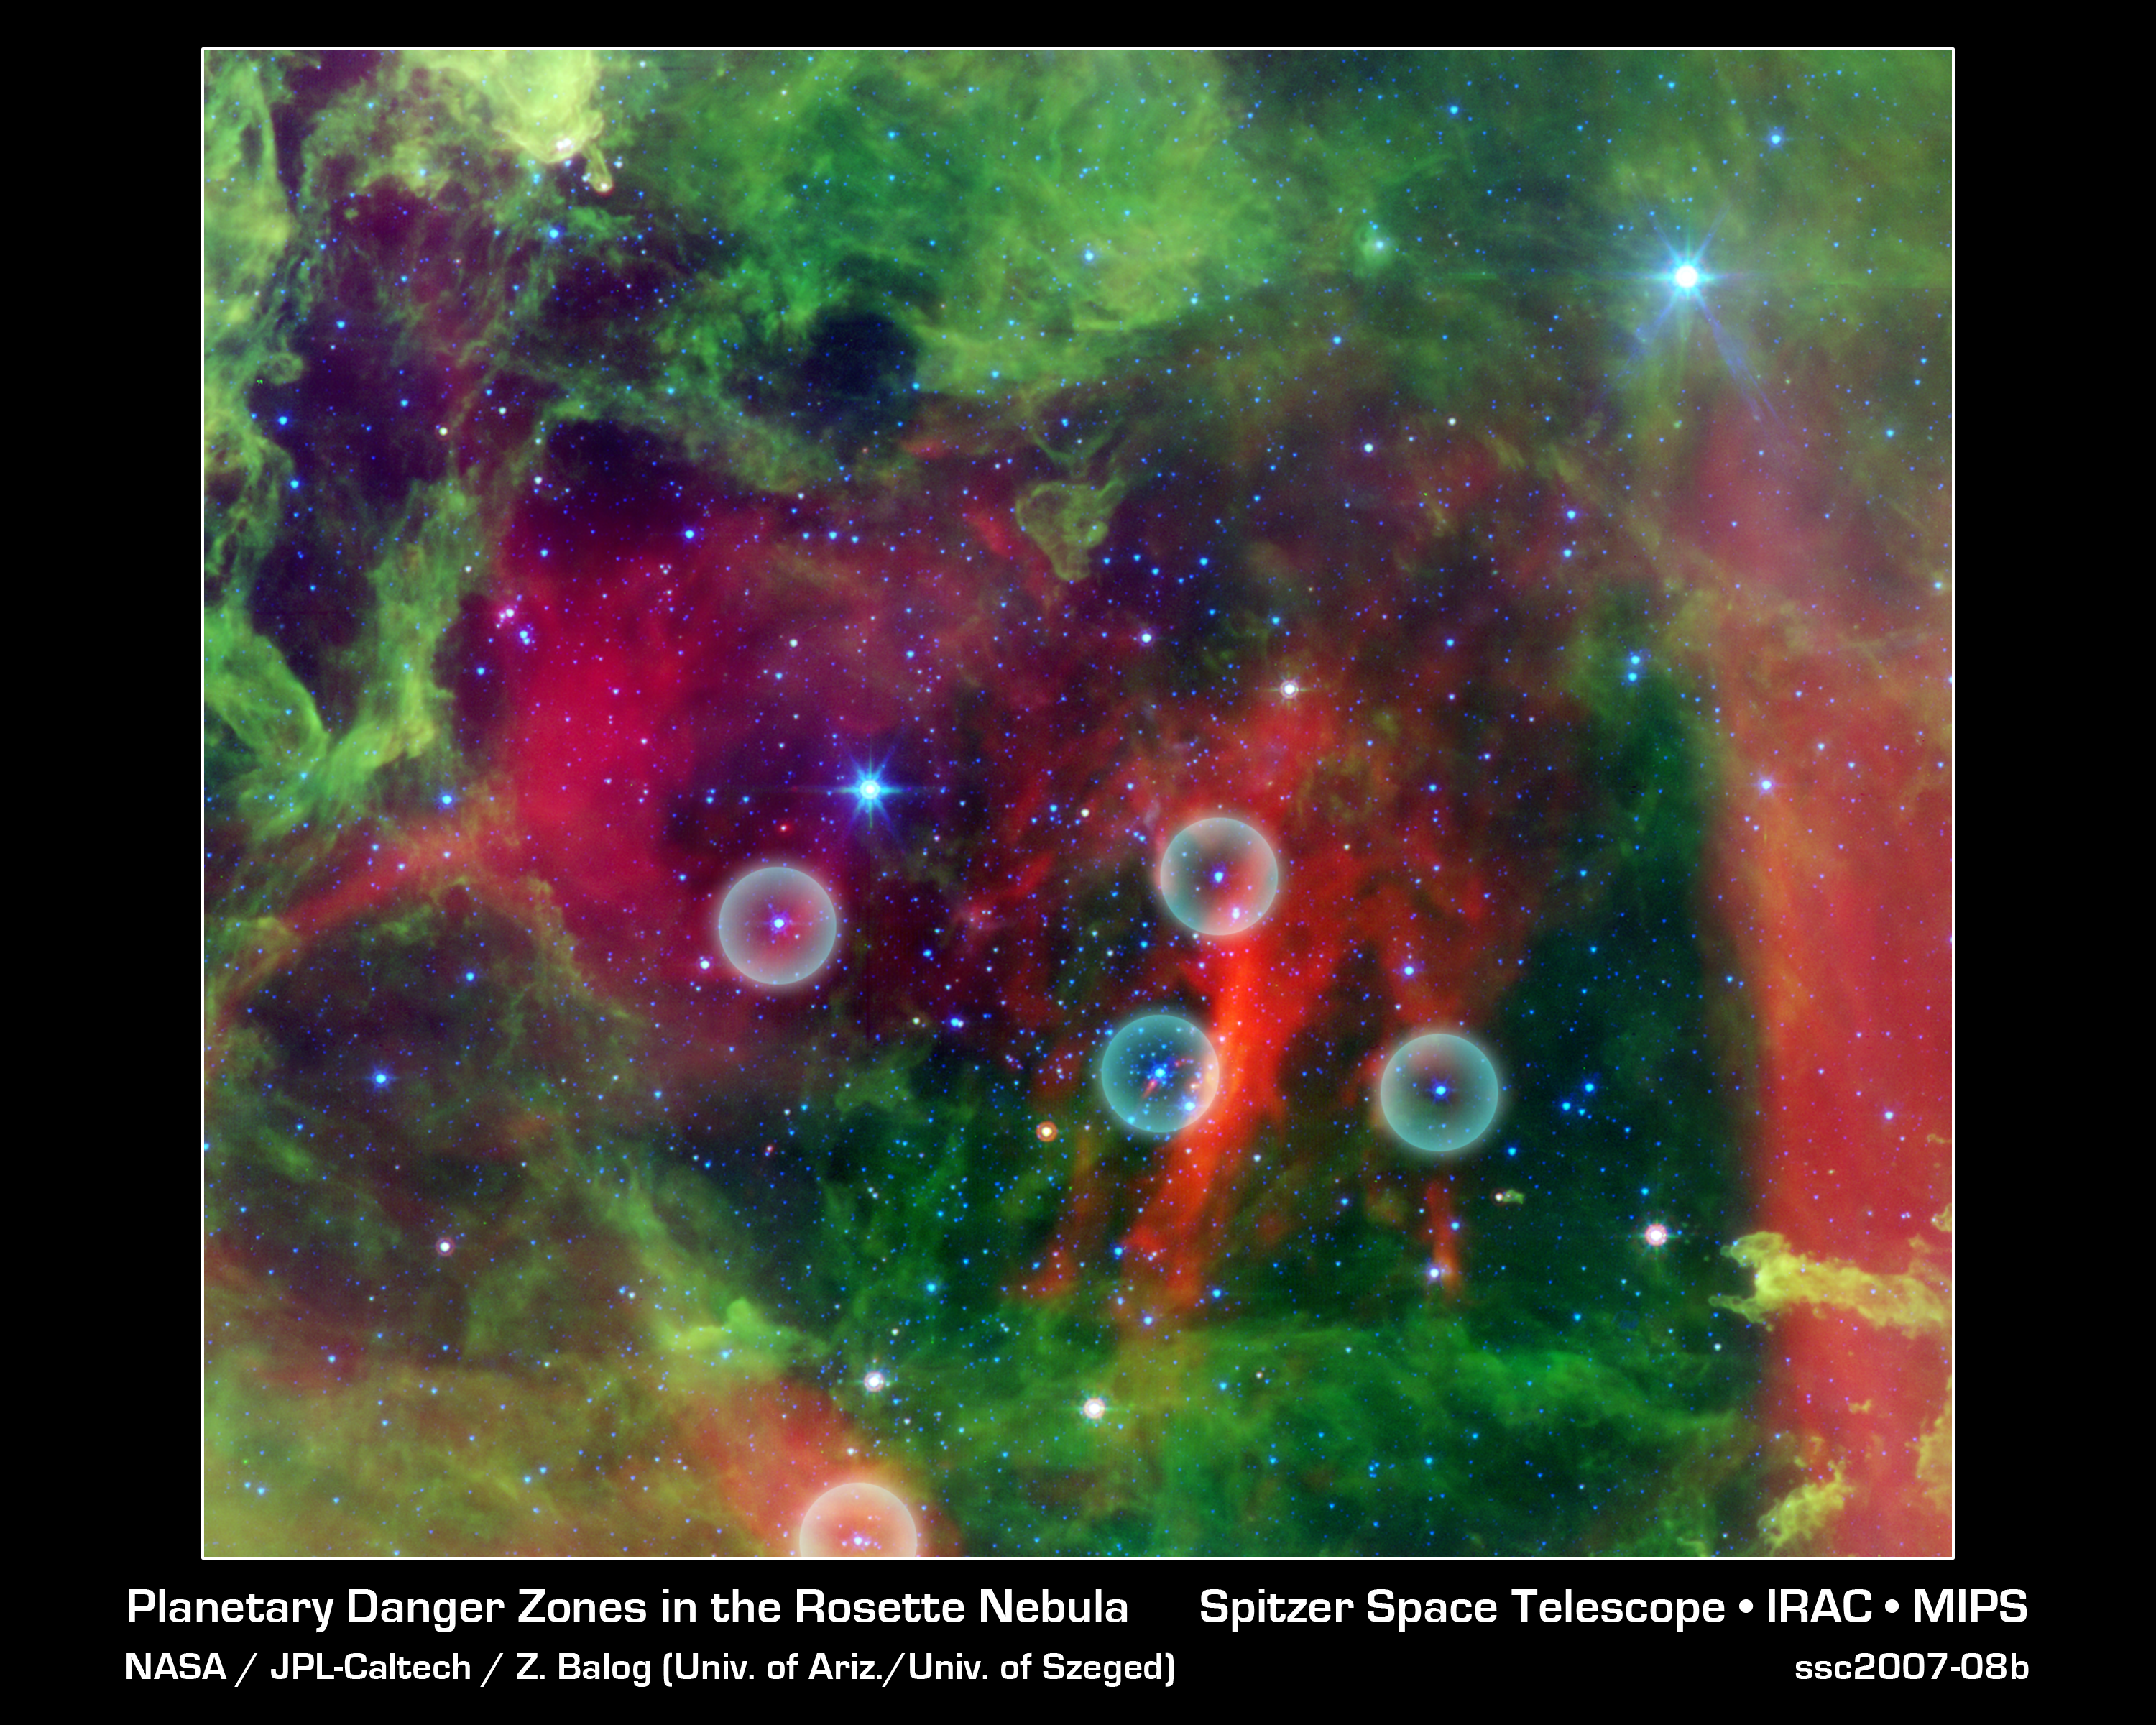

Planetary Danger Zones in the Rosette Nebula

This infrared image from NASA's Spitzer Space Telescope shows the Rosette nebula, a pretty star-forming region more than 5,000 light-years away in the constellation Monoceros. In optical light, the nebula looks like a rosebud, or the "rosette" adornments that date back to antiquity.

But lurking inside this delicate cosmic rosebud are so-called planetary "danger zones" (see five spheres). These zones surround super hot stars, called O-stars (blue stars inside spheres), which give off intense winds and radiation. Young, cooler stars that just happen to reside within one of these zones are in danger of having their dusty planet-forming materials stripped away.

Radiation and winds from the super hot stars have collectively blown layers of dust (green) and gas away, revealing the cavity of cooler dust (red). The largest two blue stars in this picture are in the foreground, and not in the nebula itself.

While O-star danger zones were known about before, their parameters were not. Astronomers used Spitzer's infrared vision to survey the extent of the five danger zones shown here. The results showed that young stars lying beyond 1.6 light-years, or 10 trillion miles, of any O-stars are safe, while young stars within this zone are likely to have their potential planets blasted into space.

This image shows infrared light captured by Spitzer's infrared array camera. Light with wavelengths of 24 microns is red; light of 8 microns is green; and light of 4.5 microns is blue.

Credit: NASA/JPL-Caltech/Z. Balog (Univ. of Arizona/Univ. of Szeged)